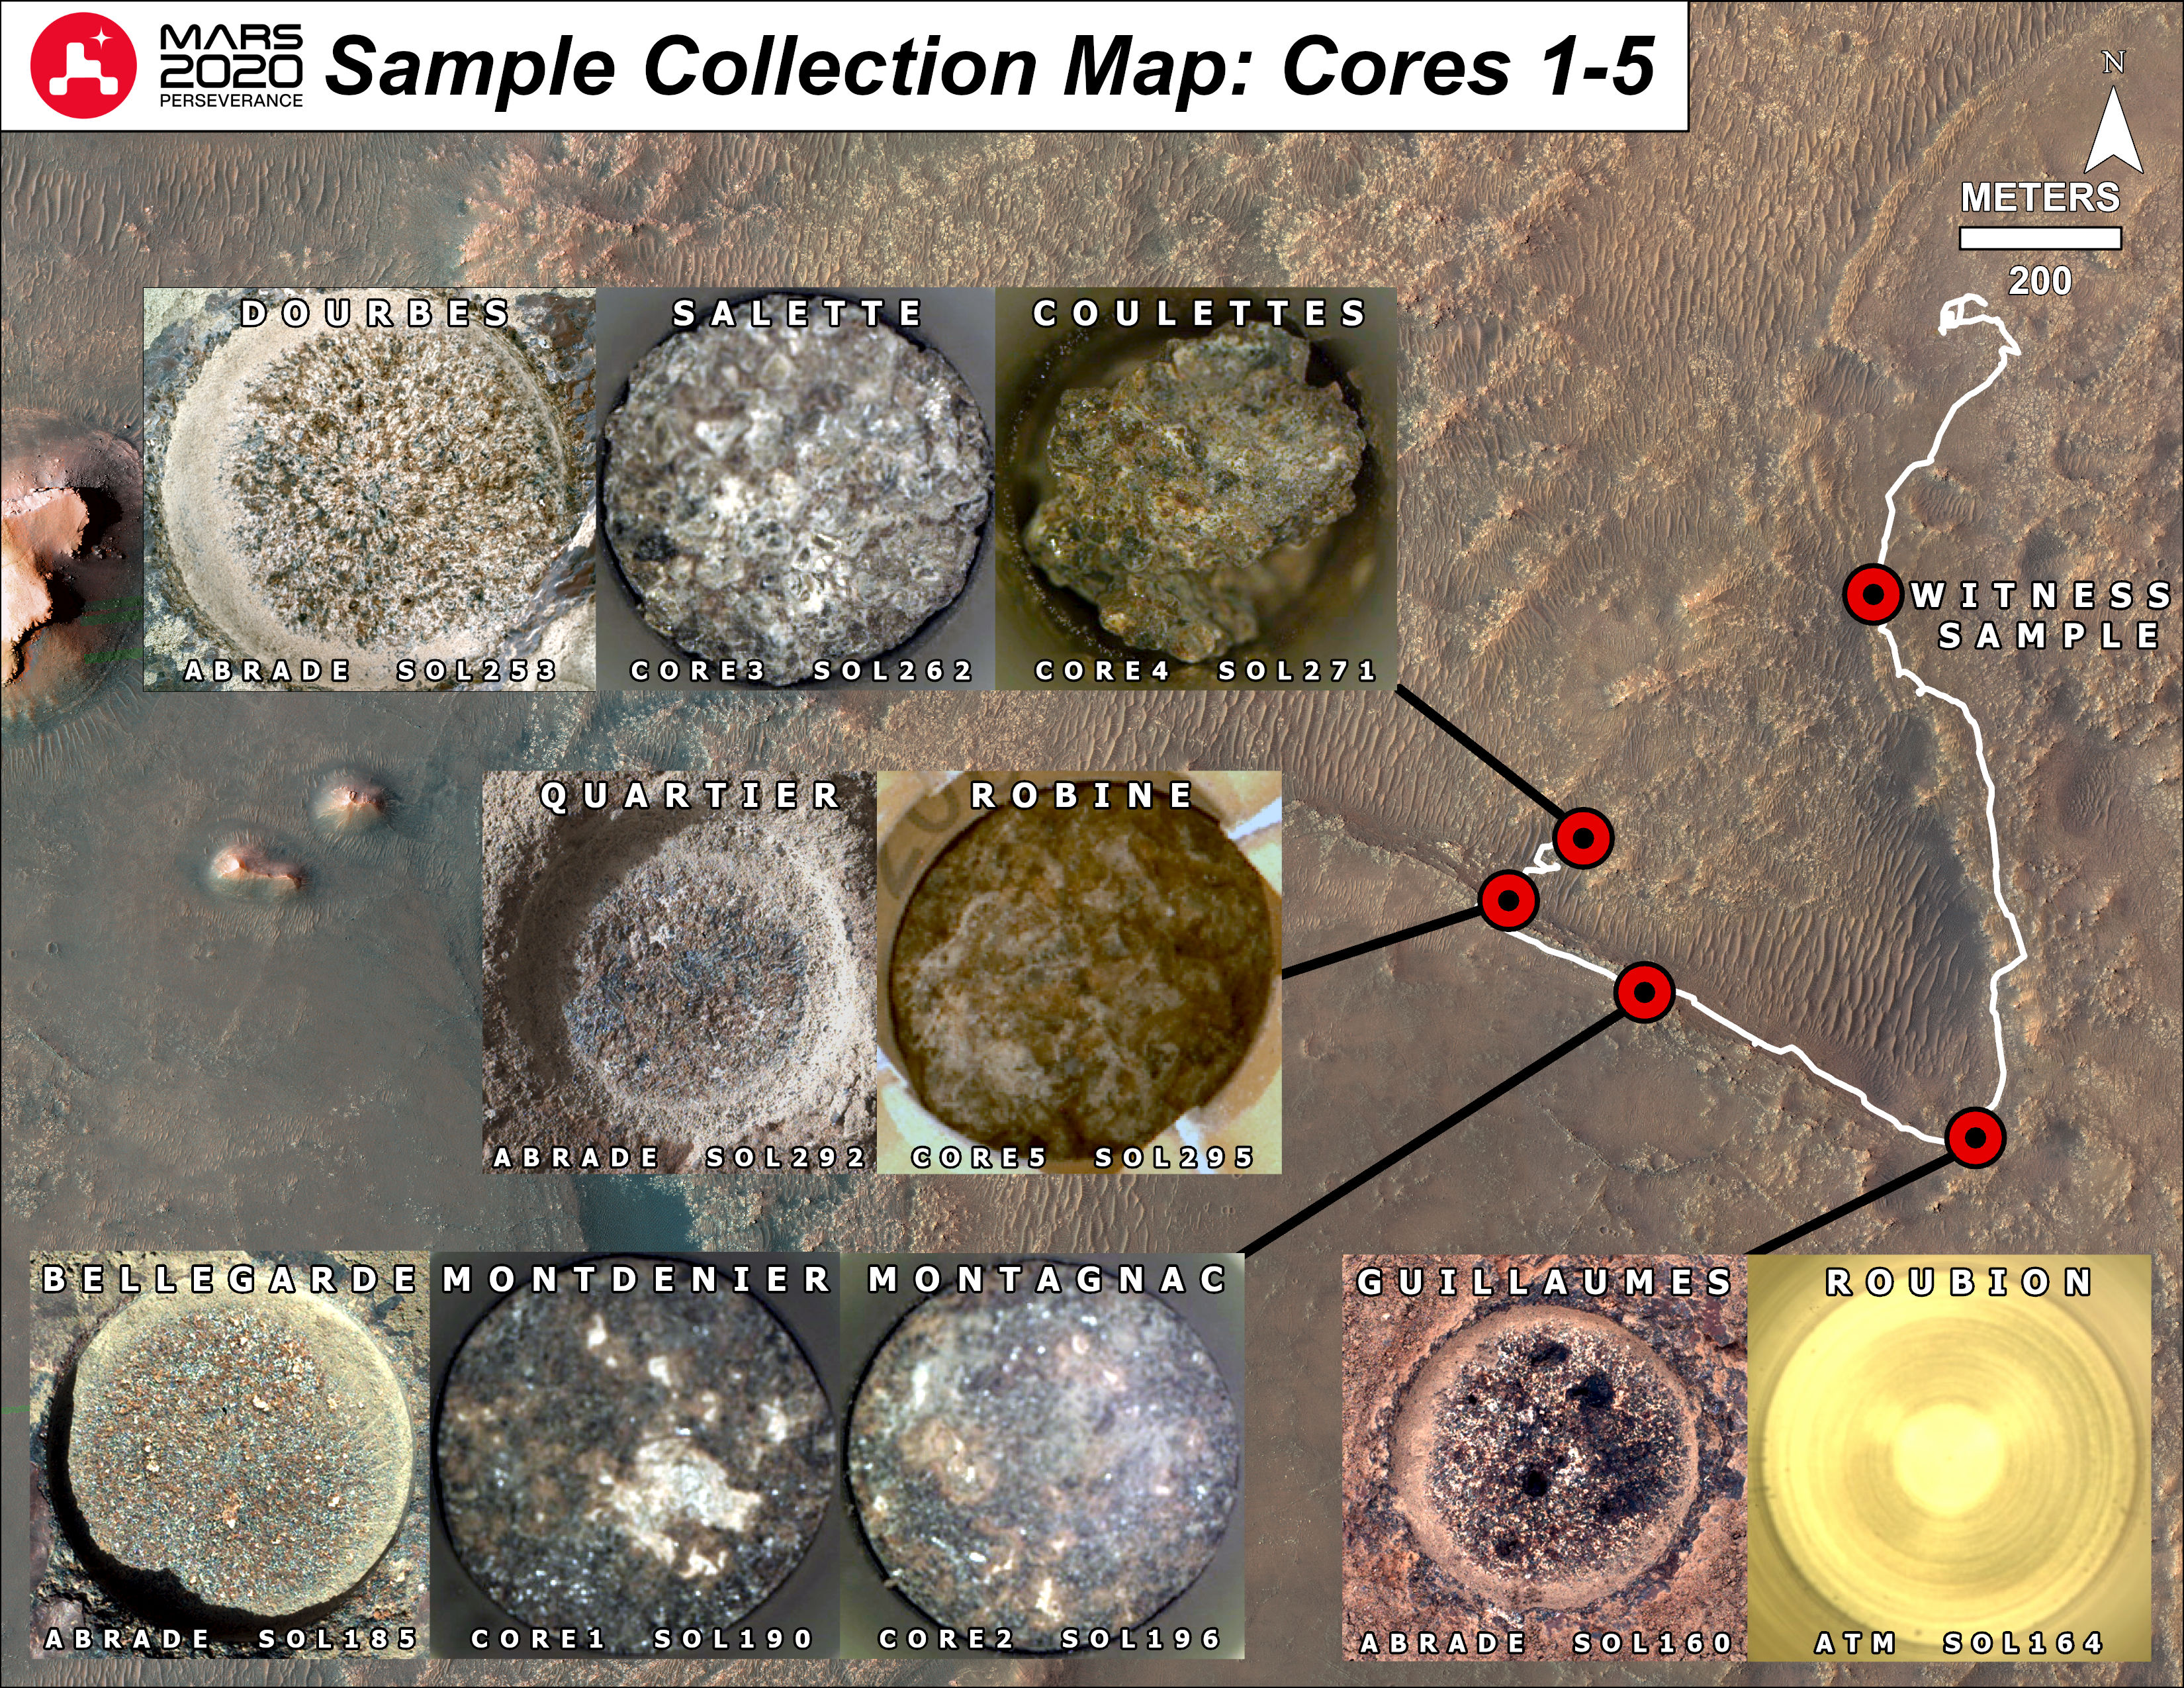

Mapping Perseverance’s First Six Samples

This annotated map shows the locations where NASA’s Perseverance Mars rover collected its first witness tube and filled its first six samples.

The name that the Perseverance science and operations teams used to define a rock target on the Martian surface appears at the top of each inset image. Also indicated is the Martian day, or sol, of the rover’s mission and whether the image shows a target that has been abraded for proximity science or from which a core sample was taken.

Before collecting a sample, Perseverance uses its drill to abrade the upper few millimeters of the rock surface close to the intended coring target. Those inset images annotated with the word “abrade” were captured by the rover’s WATSON imager. Those with “core” were taken by the rover’s CacheCam, which visually inspects a sample tube after a coring event takes place.

A key objective for Perseverance’s mission on Mars is astrobiology, including the search for signs of ancient microbial life. The rover will characterize the planet’s geology and past climate, pave the way for human exploration of the Red Planet, and be the first mission to collect and cache Martian rock and regolith (broken rock and dust).

Subsequent NASA missions, in cooperation with ESA (European Space Agency), would send spacecraft to Mars to collect these sealed samples from the surface and return them to Earth for in-depth analysis.

The Mars 2020 Perseverance mission is part of NASA’s Moon to Mars exploration approach, which includes Artemis missions to the Moon that will help prepare for human exploration of the Red Planet.

JPL, which is managed for NASA by Caltech in Pasadena, California, built and manages operations of the Perseverance rover.

Credit: NASA/JPL-Caltech/ASU/MSSS